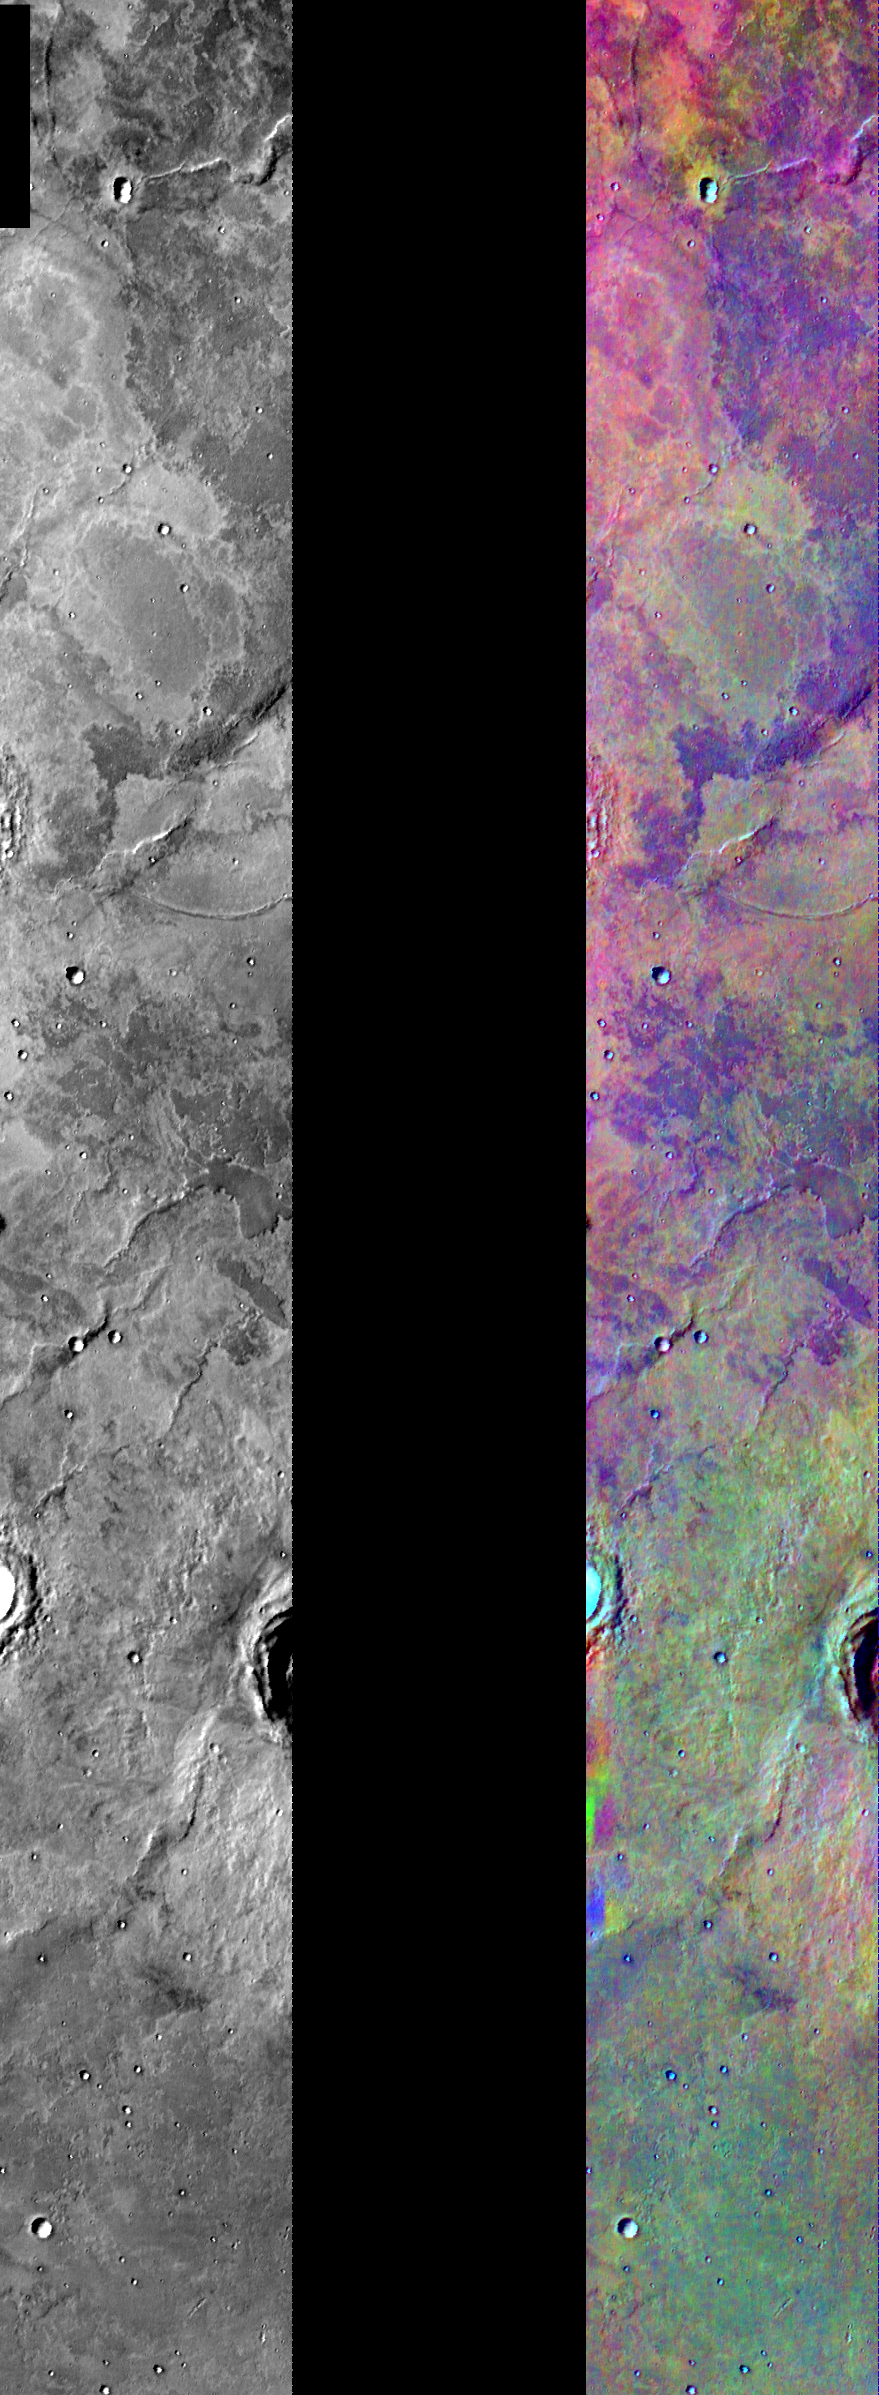

Lava Flows in IR Color

Released August 5, 2004

This image shows two representations of the same infra-red image covering a portion of the Solis Planum region, southeast of the Tharsis volcanoes. On the left is a grayscale image showing surface temperature, and on the right is a false-color composite made from 3 individual THEMIS bands. The false-color image is colorized using a technique called decorrelation stretch (DCS), which emphasizes the spectral differences between the bands to highlight compositional variations.

Multiple layers of lava flows in this region show temperature differences, as well as some potential compositional differences. The temperature variations between these flows are likely caused by differences in their surface texture. The compositional variation could be due to differences in the make-up of the lava when it erupted onto the surface or might only reflect differences in the amount of dust covering these flows.

Image information: IR instrument. Latitude -30.1, Longitude 275.9 East (84.1 West). 100 meter/pixel resolution.

Note: this THEMIS visual image has not been radiometrically nor geometrically calibrated for this preliminary release. An empirical correction has been performed to remove instrumental effects. A linear shift has been applied in the cross-track and down-track direction to approximate spacecraft and planetary motion. Fully calibrated and geometrically projected images will be released through the Planetary Data System in accordance with Project policies at a later time.

NASA’s Jet Propulsion Laboratory manages the 2001 Mars Odyssey mission for NASA’s Office of Space Science, Washington, D.C. The Thermal Emission Imaging System (THEMIS) was developed by Arizona State University, Tempe, in collaboration with Raytheon Santa Barbara Remote Sensing. The THEMIS investigation is led by Dr. Philip Christensen at Arizona State University. Lockheed Martin Astronautics, Denver, is the prime contractor for the Odyssey project, and developed and built the orbiter. Mission operations are conducted jointly from Lockheed Martin and from JPL, a division of the California Institute of Technology in Pasadena.

Credit: NASA/JPL/Arizona State University